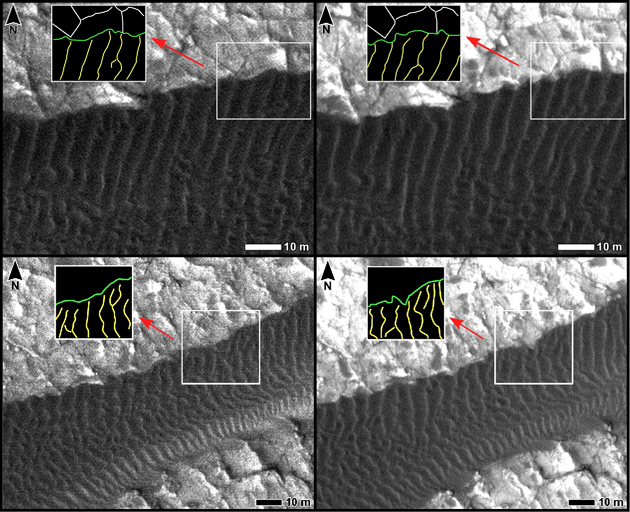

Changes at Edges of Dark Dunes in Nili Patera, Mars

Two pairs of side-by-side, before and after images from the High Resolution Imaging Science Experiment (HiRISE) camera on NASA’s Mars Reconnaissance Orbiter illustrate changes in the shape of edges of dark sand dunes in the Nili Patera region of Mars.

The two images on the left are excerpts from a June 30, 2007, observation (late autumn at the site). The two on the right are of the same ground observed 15 weeks later, on Oct. 13, 2007 (winter at the site). Dark dunes overlaid with smaller ripples fill the bottom of the upper pair and cross the middle of the lower pair. In each image, an inset box in the upper left holds a diagram of the ripple crests (yellow lines) and dune edges (green lines) within the inscribed box to the right of the diagram. Changes both in the dune edges and in the ripple crests occurred during the interval between the June observation and the October observation.

White scale bars in each image are 10 meters (33 feet) long. North is toward the top.

A locator map at PIA12857 shows the context for the areas shown in these images. The inset box there labeled 4a-a’ indicates the location of the top pair here. The box 4b-b’ indicates the location of the bottom pair here. The site is field of dark sand dunes at 9 degrees north latitude, 67 degrees east longitude.

This comparison is part of a study of whether wind-shaped bedforms on Mars — dunes and ripples — are actively migrating in present-day atmospheric conditions. It is from a presentation by S. Silvestro, L.K. Fenton and D.A. Vaz at the 41st Lunar and Planetary Sciences Conference, March 2010, reporting that the bedforms at this Nili Patera site are actively migrating. The changes suggest that these dunes are not heavily cemented or crusted.

Other products from the June 30, 2007, HiRISE observation of this dune field are available at http://hirise.lpl.arizona.edu/PSP_004339_1890. Other products from Oct. 13, 2007, observation are available at http://hirise.lpl.arizona.edu/PSP_005684_1890.

The University of Arizona, Tucson, operates the HiRISE camera, which was built by Ball Aerospace & Technologies Corp., Boulder, Colo. NASA’s Jet Propulsion Laboratory, a division of the California Institute of Technology, Pasadena, manages the Mars Reconnaissance Orbiter for the NASA Science Mission Directorate, Washington. Lockheed Martin Space Systems, Denver, is the spacecraft development and integration contractor for the project and built the spacecraft.

Credit: NASA/JPL-Caltech/University of Arizona/International Research School of Planetary Sciences